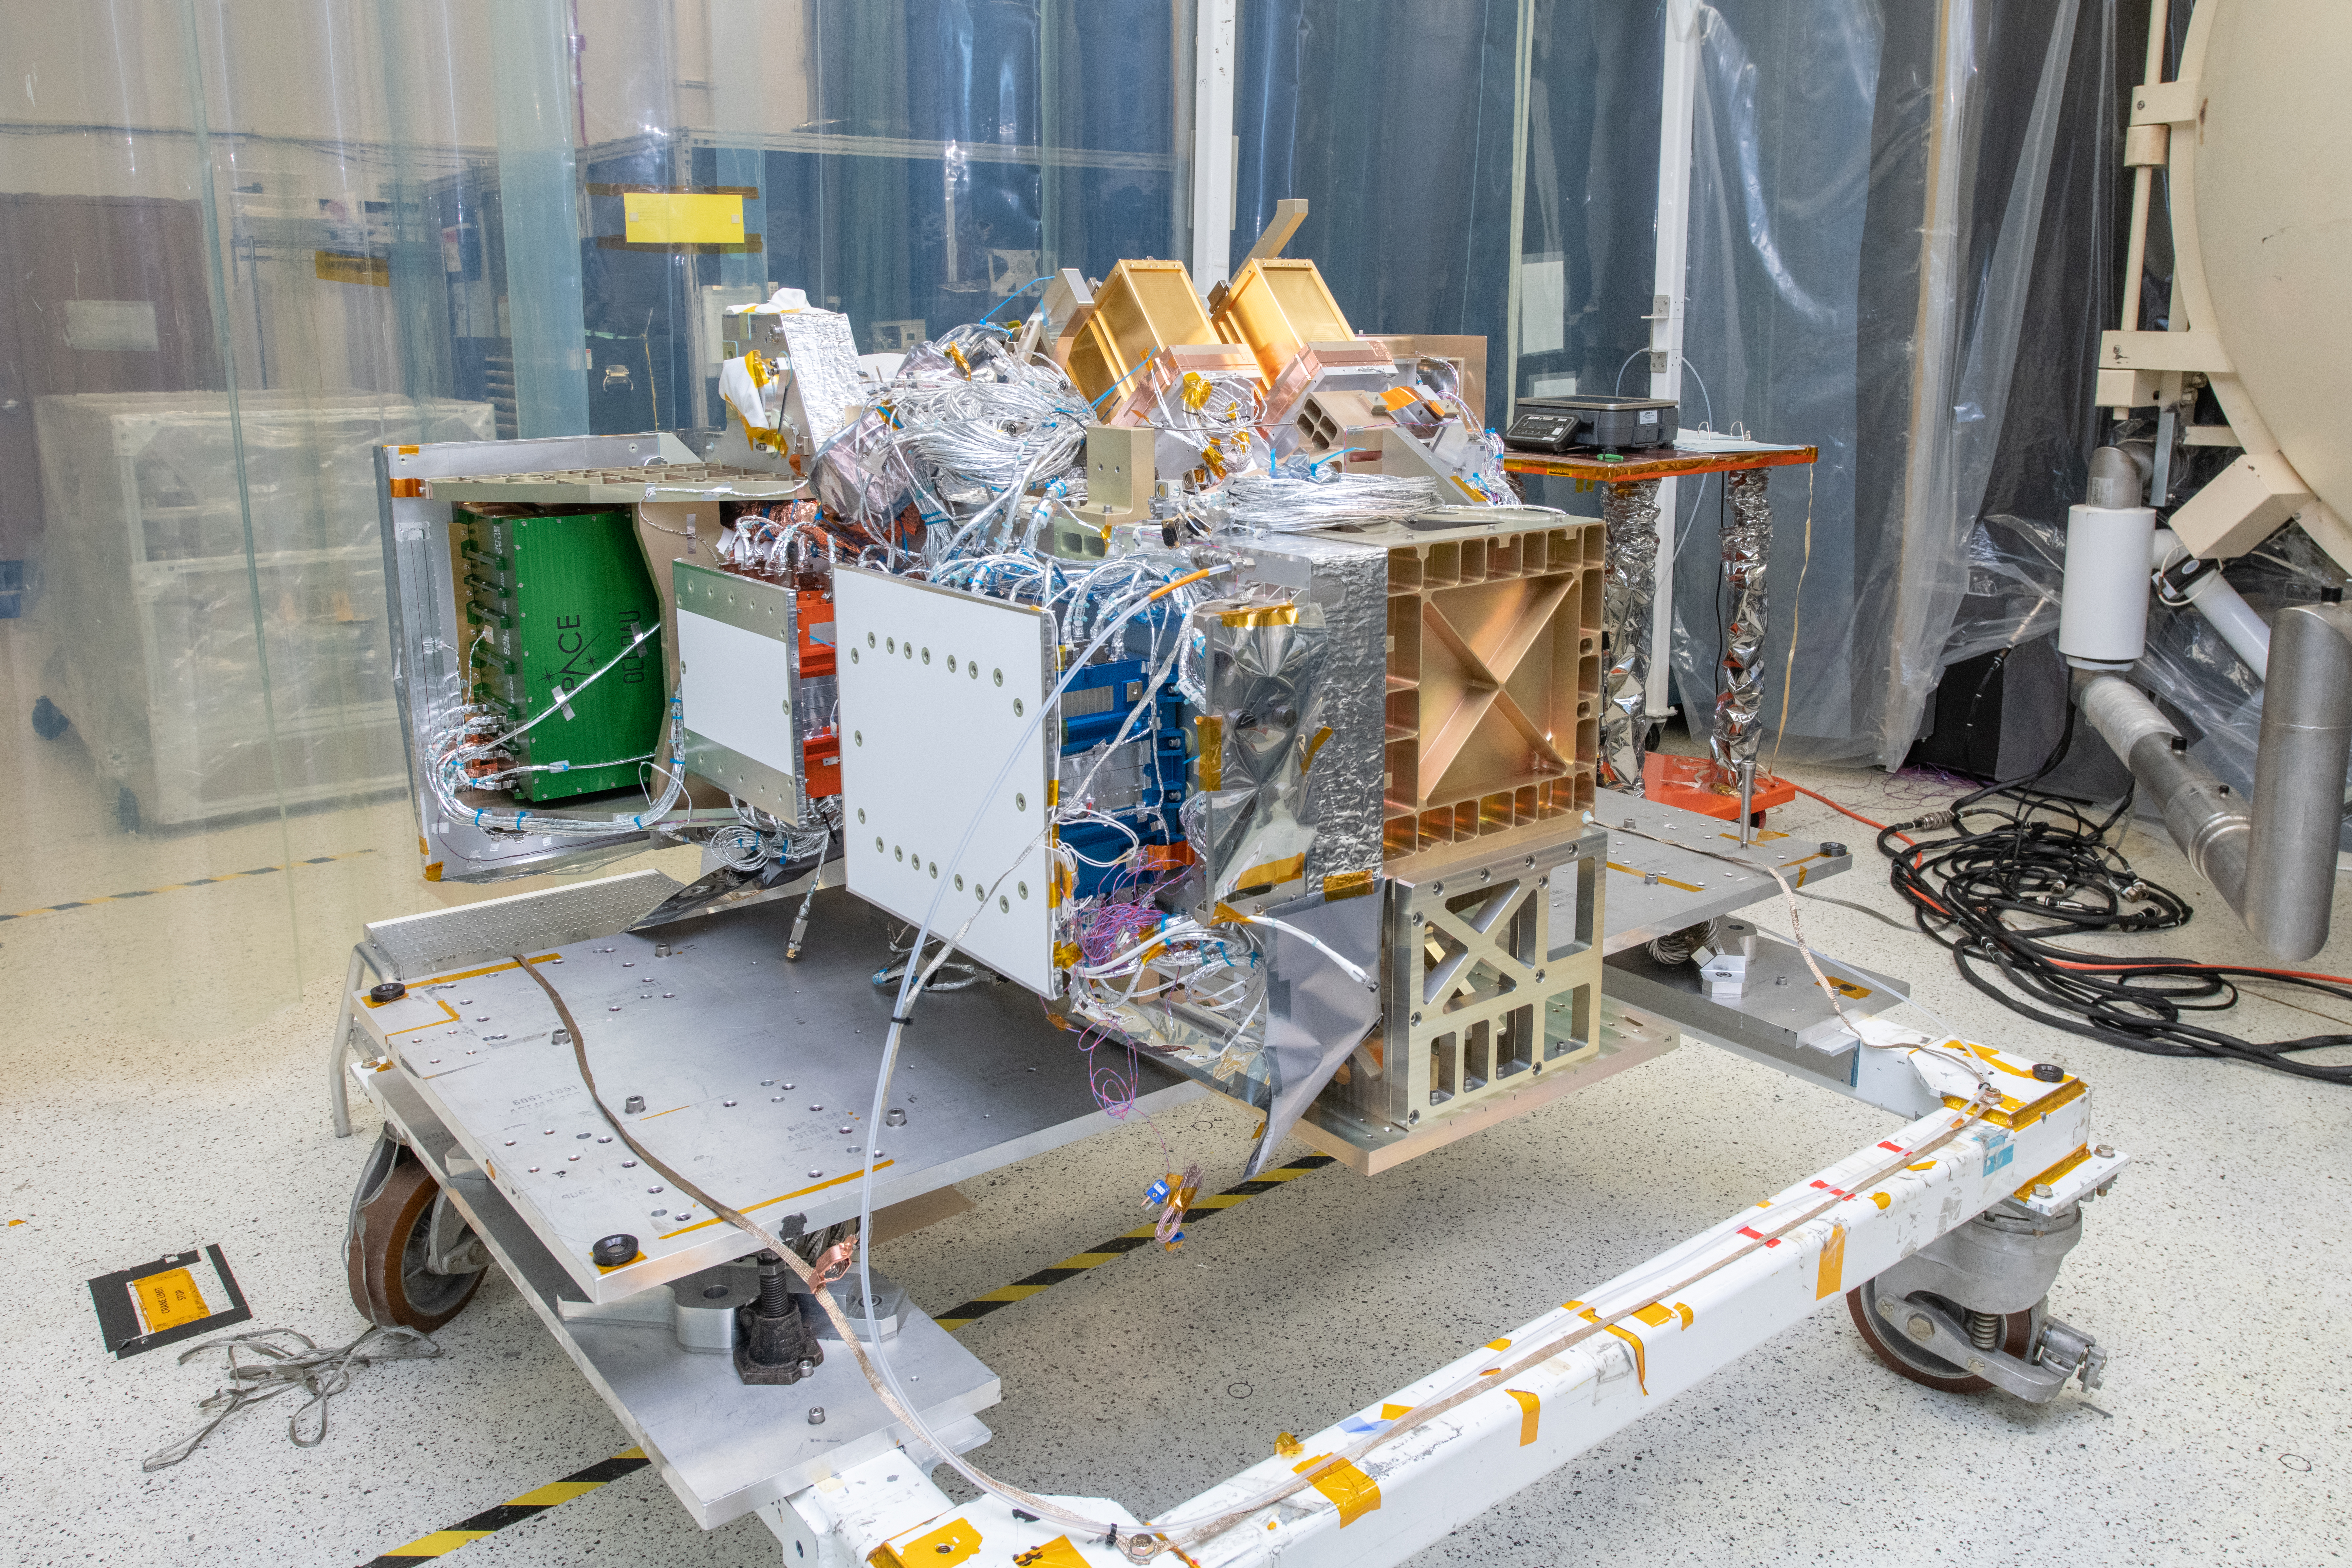

OCI Optical Module Integration on Transportation Dolly

The Ocean Color Instrument (OCI) is installed on its transportation dolly and prepared for additional integration operations in a clean tent. OCI is a highly advanced optical spectrometer that will be used to measure properties of light over portions of the electromagnetic spectrum. It will enable continuous measurement of light at finer wavelength resolution than previous NASA satellite sensors, extending key system ocean color data records for climate studies. OCI is PACE's (Plankton, Aerosol, Cloud, ocean Ecosystem) primary sensor built at Goddard Space Flight Center in Greenbelt, MD.

Credit: NASA/Desiree Stover